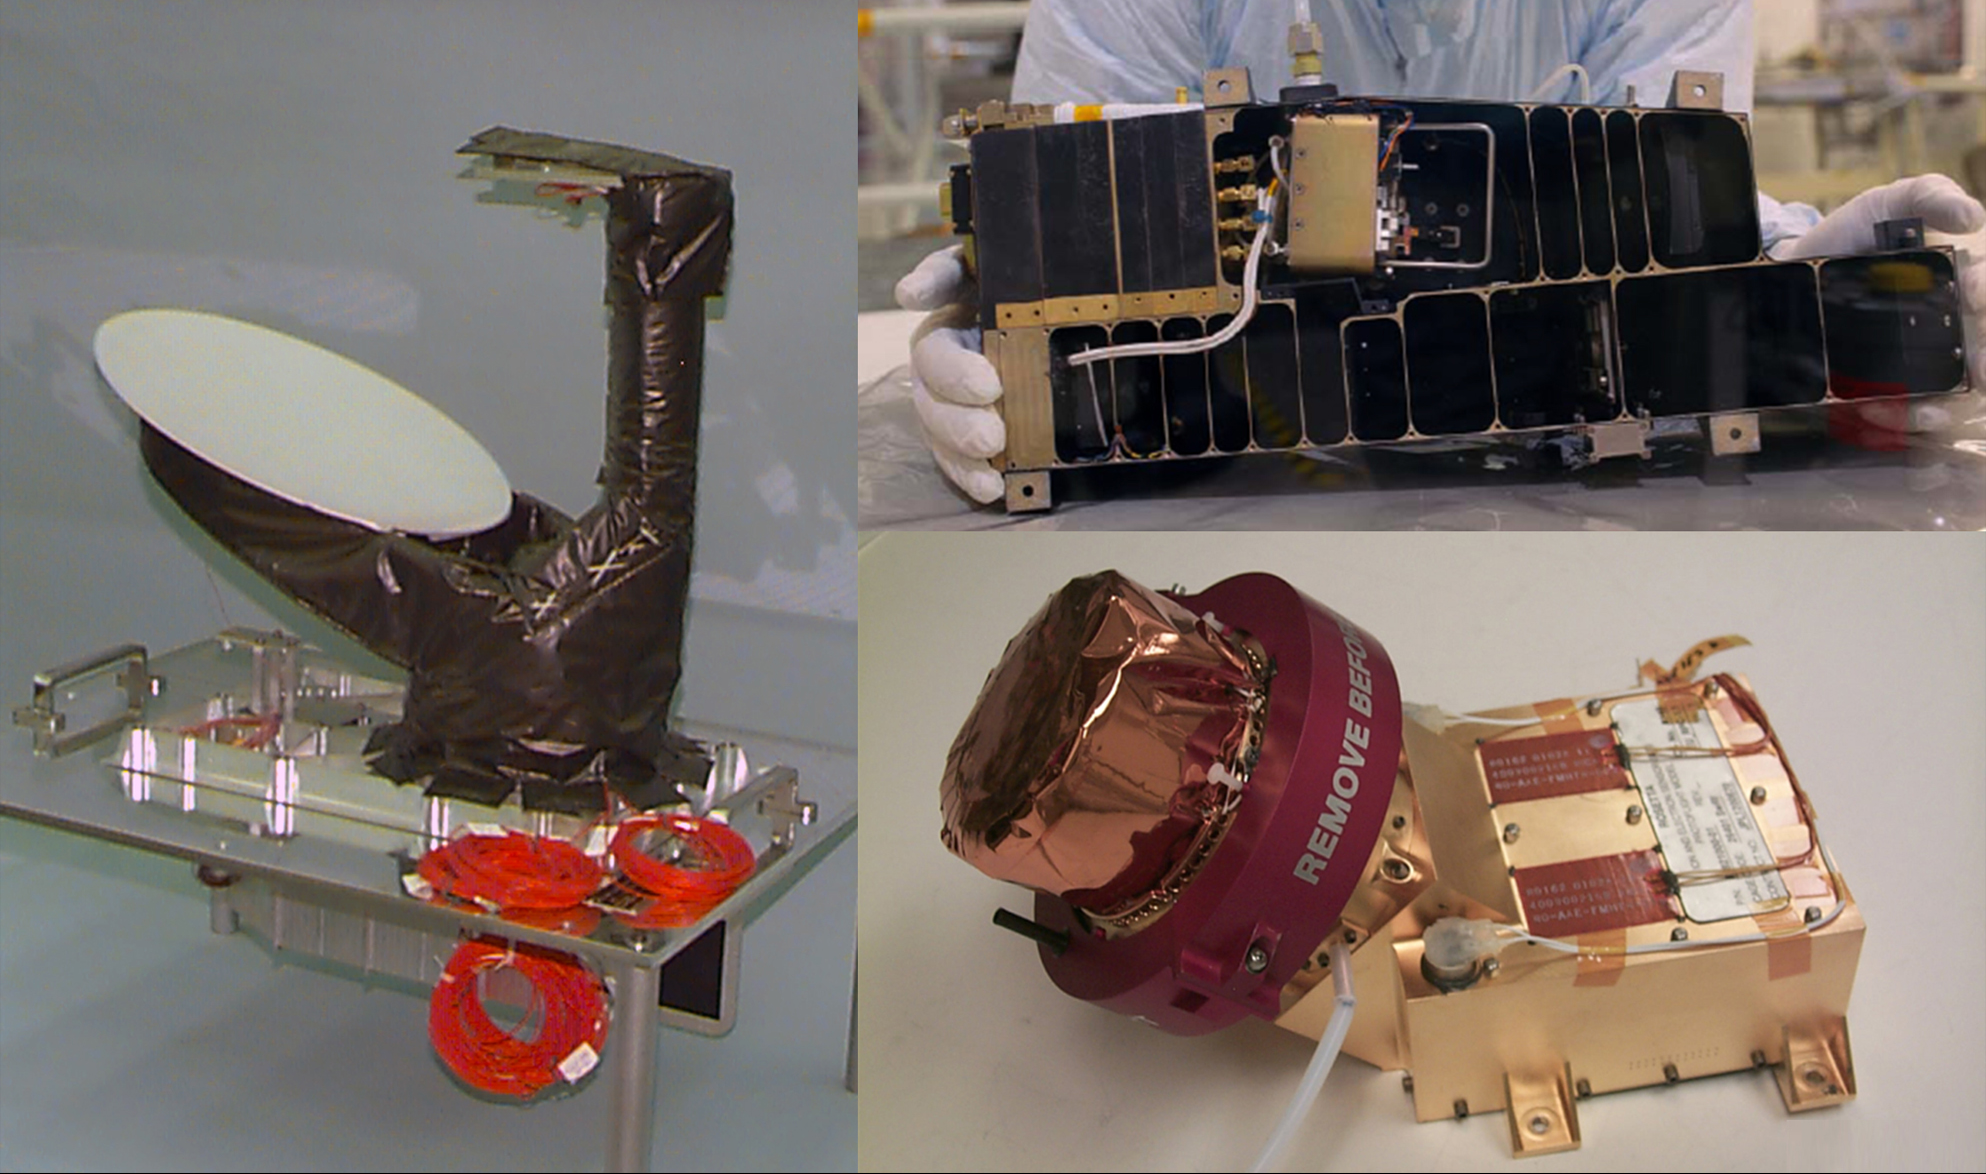

U.S. Instruments Aboard Rosetta

Three of NASA’s contributions to the European Space Agency’s Rosetta mission are pictured here. An ultraviolet spectrometer called Alice (top right) will analyze gases in the coma and tail and measure the comet’s production rates of water and carbon monoxide and dioxide. It will provide information on the surface composition of the nucleus, and make a potentially key measurement of argon, which will be a big clue about what the temperature was in the primordial solar system when the comet’s nucleus originally formed (more than 4.6 billion years ago).

Also pictured is the Ion and Electron Sensor (IES) (bottom right), which is part of a suite of five instruments to characterize the plasma environment of the comet — in particular, its coma, which develops when the comet approaches the sun. The sun’s outer atmosphere, the solar wind, interacts with the gas flowing out from the comet, and the instrument will measure the charged particles it comes in contact with as the orbiter approaches the comet’s nucleus.

The Microwave Instrument for Rosetta Orbiter (MIRO) (left) specializes in measuring thermal properties. The instrument combines a spectrometer and radiometer, so it can sense temperature and identify chemicals located on or near the comet’s surface, and even in the dust and ices jetting out from it. The instrument will also see the gaseous activity through the dusty cloud of material. Rosetta scientists will use it to determine how different materials in the comet change from ice to gas, and to observe how much it changes in temperature as it approaches the sun.

Rosetta is a mission of the European Space Agency, Paris, with contributions from its member states and NASA. Rosetta’s Philae lander is provided by a consortium led by the German Aerospace Center, the Max Planck Institute for Solar System Research, the French National Space Agency and the Italian Space Agency. NASA’s Jet Propulsion Laboratory, Pasadena, Calif., manages the U.S. contribution to the Rosetta mission for NASA’s Science Mission Directorate in Washington. The Microwave Instrument for the Rosetta Orbiter was built at JPL, and JPL is home to its principal investigator, Samuel Gulkis. The Southwest Research Institute, San Antonio, developed the Rosetta orbiter’s Ion and Electron Sensor (IES) and is home to its principal investigator, James Burch. The Southwest Research Institute, Boulder, Colo., developed the Alice instrument and is home to its principal investigator, Alan Stern.

Credit: NASA/JPL-Caltech/SwRI